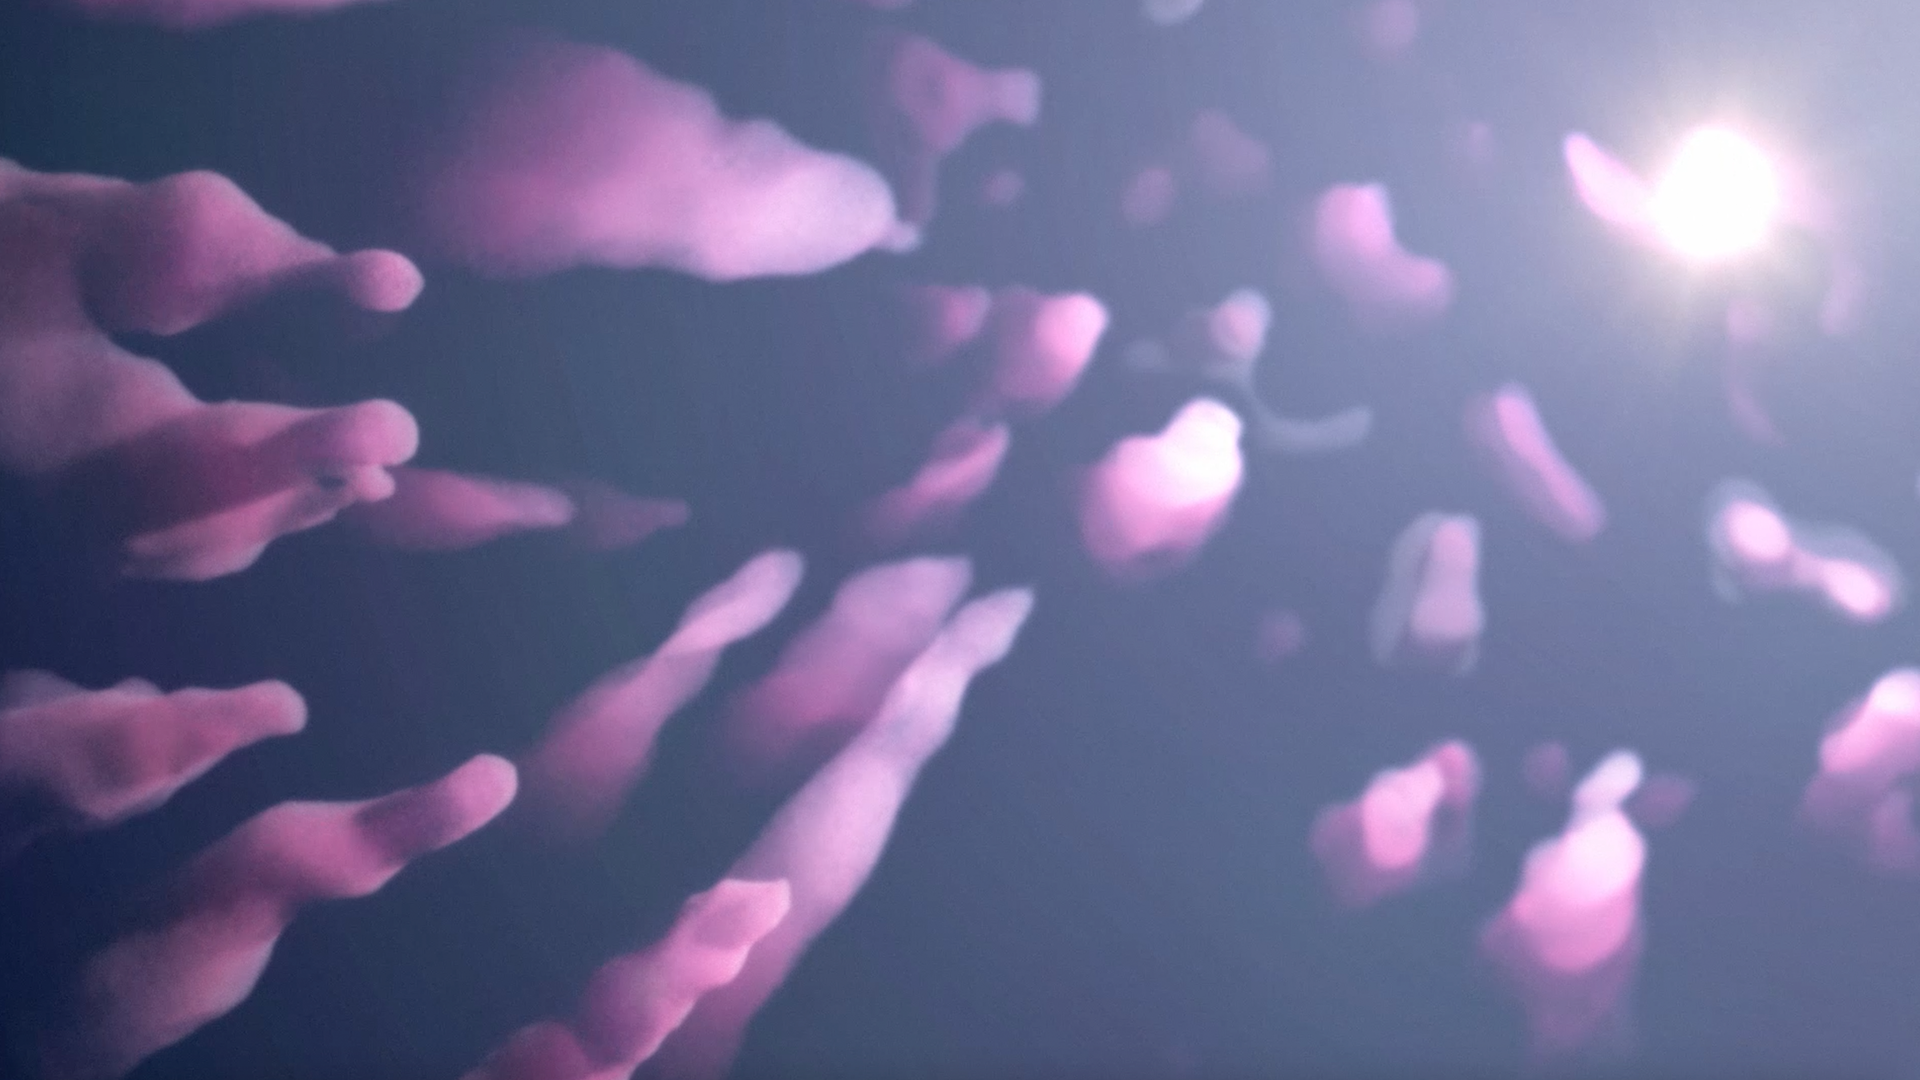

How Dense Pillars Form in Molecular Clouds

This animation shows how massive stars, which form in super cold molecular clouds over millions of years, actively influence their surroundings.

These heavyweights send out a significant amount of ultraviolet light and stellar winds, which ionize and heat up the surrounding gas, leading to the formation of roughly spherical bubbles.

Pressure in these bubbles builds up, rapidly expanding into the surrounding gas and sweeping up nearby cold interstellar gas, which is neutral (not ionized).

There is a sharp line between ionized and neutral gas, known as an ionization front.

As the bubble expands, it plows through the neutral, turbulent interstellar gas. Eventually, the ionization front begins to fragment.

Denser regions of neutral gas form pillars that point toward the center of the bubble.

The tips of these pillars are the densest and most resistant to erosion by the surrounding stars' ultraviolet light and winds, leading to cavities with pillar-like protrusions.

These dense pillars may ultimately collapse, going on to trigger new star formation.

See an example of this phenomenon in the Quintuplet Cluster, Tour Stop 8 of the ViewSpace Interactive Image Tour: Center of the Milky Way Galaxy.

Credit: Video: NASA, ESA, STScI